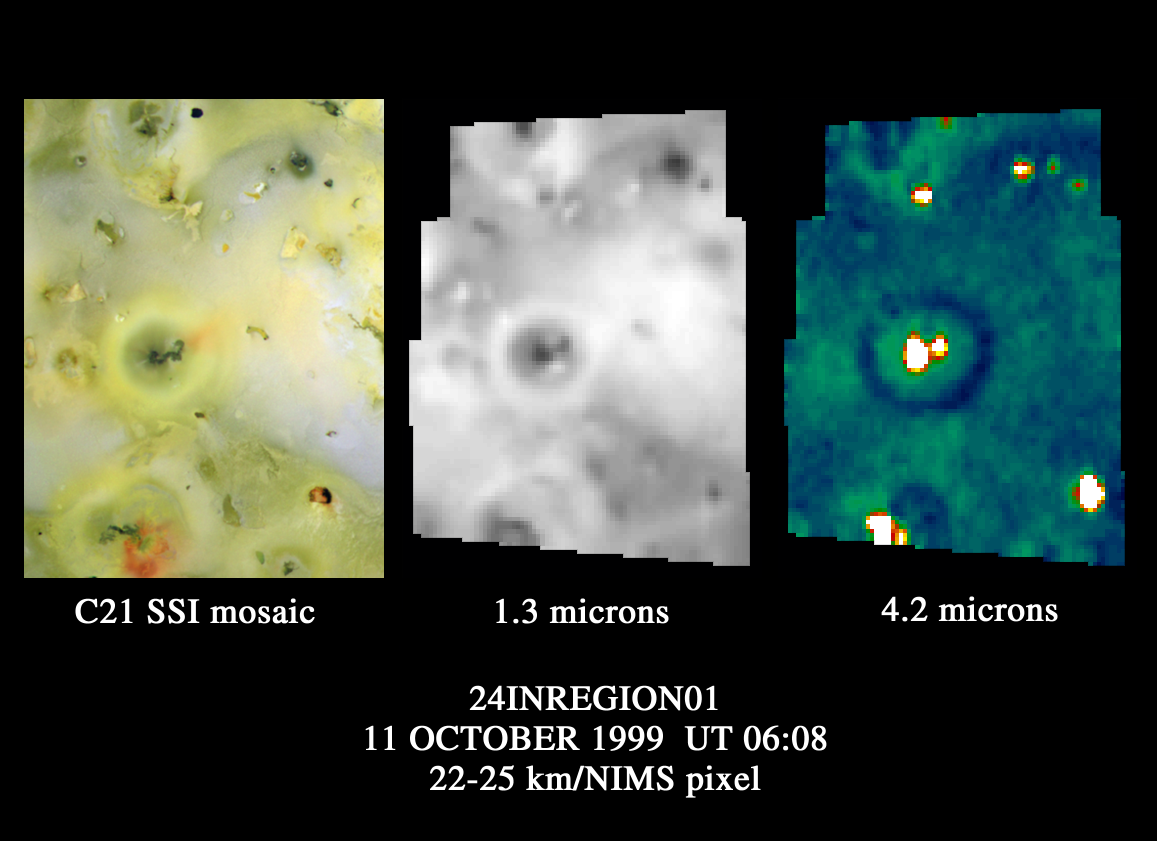

Io’s Prometheus Regions as Viewed by Galileo NIMS

This image shows the region around the Prometheus volcano on Jupiter’s moon Io. It was observed by the near-infrared mapping spectrometer on NASA’s Galileo spacecraft as it was flying away from a close approach to Io. The area shown is about 1.6 million square kilometers (about 600,000 square miles), roughly the size of the “four corner states” (Arizona, New Mexico, Utah, and Colorado).

The spectrometer instrument detects heat emitted by objects that is not visible to the naked eye. The image on the left was taken by Galileo’s camera in visible wavelengths; it shows the context for the center and right images. The center and right images show spectrometer data at wavelengths of 1.3 and 4.2 microns respectively. The spectrometer can determine surface composition by measuring the spectrum of reflected sunlight, and can measure thermal emission from Io’s hot lava.

Prometheus is seen near the center of the three images. The image in the center, taken by the spectrometer at 1.3 microns, shows variations in light and dark surface materials, which result from variations in composition. The spectrometer thermal map (image on right) at 4.2 microns shows where the most heat is being produced from active volcanoes on the surface. The bright colors are used to indicate hot areas. Ten active volcanic regions(hot spots) are seen in this image. Four faint hot spots near the top of the image were not known to be active volcanoes before this image was acquired. All the hot spots correspond to dark areas in the visible wavelengths. This indicates that where the camera shows dark regions on Io, the infrared observations reveal that those regions contain hot lava.

A distinct, dark ring can be seen clearly in the spectrometer’s 4.2-micron map. The ring indicates a higher local concentration of sulfur dioxide, which appears dark at this wavelength. The dark ring is slightly larger in diameter than the bright ring that can be seen in the visible light camera image and the spectrometer’s 1.3-micron image. This contradicts a previous belief that regions rich in sulfur dioxide on Io’s surface appear white at visible wavelengths. The Prometheus ring is believed to be composed of fallout from the Prometheus volcanic plume. It is possible that both sulfur and sulfur dioxide are present in the plume, and that the bright white ring represents mostly sulfur deposits. Because sulfur dioxide is more volatile than sulfur, it may not condense and stick to the surface as close to the volcanic vent as sulfur does.

Launched in October 1989, Galileo entered orbit around Jupiter on December 7, 1995 on a mission to study the giant planet, its largest moons and its magnetic environment. JPL manages the mission for NASA’s Office of Space Science, Washington, DC. JPL is a division of the California Institute of Technology, Pasadena, CA.

Credit: NASA/JPL